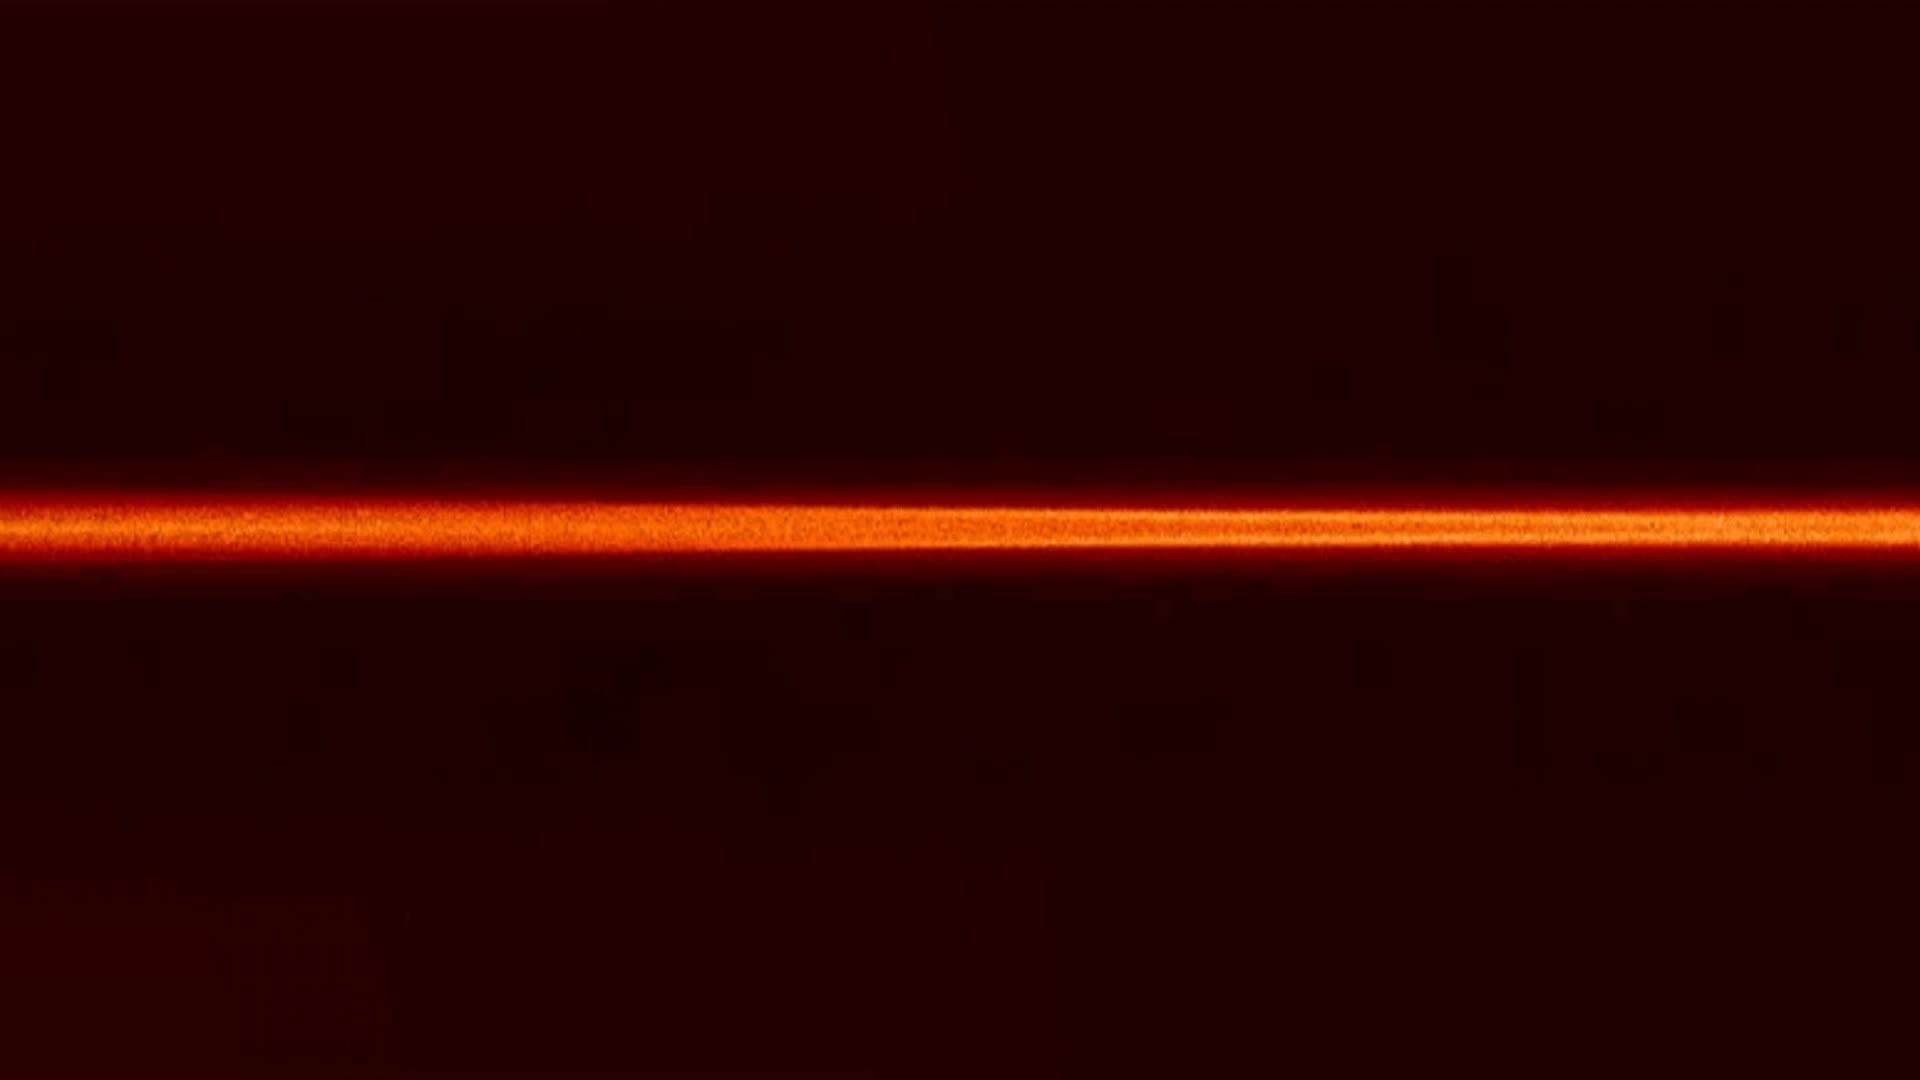

NASA missions studies magnetic space explosions

Every day, invisible magnetic explosions are happening around Earth, on the surface of the sun and across the universe. These explosions, known as magnetic reconnection, occur when magnetic field lines cross, releasing stored magnetic energy. Such explosions are a key way that clouds of charged particles — plasmas — are accelerated throughout the universe. In Earth’s magnetosphere — the giant magnetic bubble surrounding our planet — these magnetic reconnections can fling charged particles toward Earth, triggering auroras.

Credit: NASA’s Goddard Space Flight Center/Yi-Hsin Liu/Joy Ng, producer